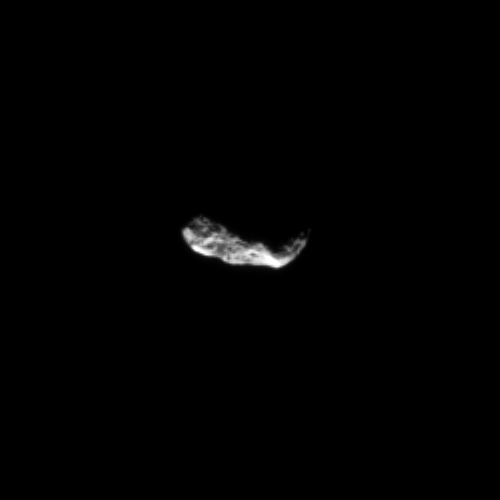

Pitted Surface

Myriad shadows cover the pitted surface of Saturn’s small moon Hyperion in this Cassini spacecraft image.

See PIA09728 to learn how these pits are created on low-density Hyperion (270 kilometers, or 168 miles across). To watch a movie of this tumbling moon, see PIA07683.

The image was taken in visible light with the Cassini spacecraft narrow-angle camera on Nov. 8, 2009. The view was obtained at a distance of approximately 834,000 kilometers (518,000 miles) from Hyperion and at a Sun-Hyperion-spacecraft, or phase, angle of 105 degrees. Scale in the original image was 5 kilometers (3 miles) per pixel. The image was contrast enhanced and magnified by a factor of two to enhance the visibility of surface features.

[Caption updated Oct. 24, 2011.]

The Cassini-Huygens mission is a cooperative project of NASA, the European Space Agency and the Italian Space Agency. The Jet Propulsion Laboratory, a division of the California Institute of Technology in Pasadena, manages the mission for NASA’s Science Mission Directorate, Washington, D.C. The Cassini orbiter and its two onboard cameras were designed, developed and assembled at JPL. The imaging operations center is based at the Space Science Institute in Boulder, Colo.

Credit: NASA/JPL/Space Science Institute